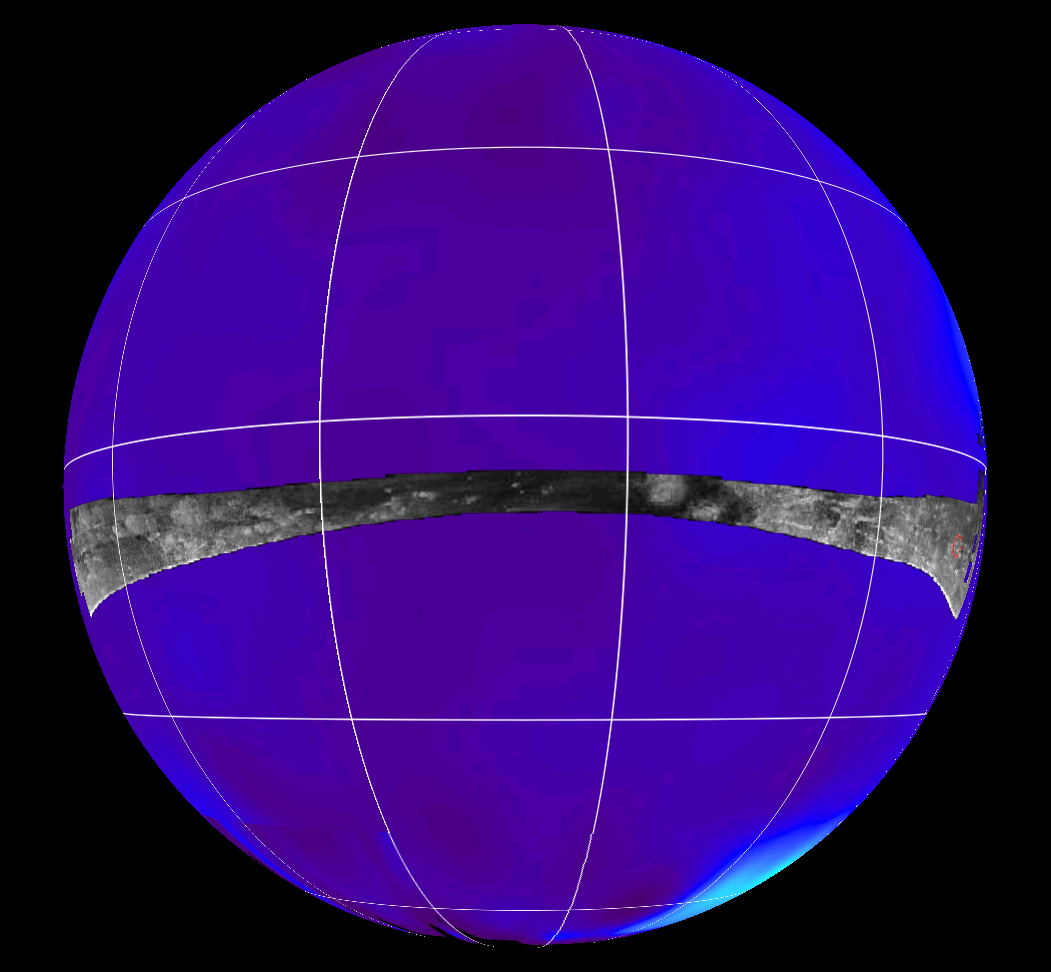

Radar Swath of Oct. 28, 2005, Titan Flyby

This map of Saturn’s moon Titan shows the location mapped with the Cassini radar mapper using its synthetic aperture radar imaging mode during the Oct. 28, 2005, flyby.

The radar swath is superimposed on a false-color image made from observations by NASA’s Hubble Space Telescope.

The location of the Huygens landing site is marked in red on the far right. The overlap between the Huygens data and the radar data will give new clues to the nature of the surface seen by the Huygens probe, which landed on Titan in January 2005.

The Oct. 28 swath is about 6,150 kilometers long (3,821 miles), extending from 7 degrees north to 18 degrees south latitude and 179 degrees west to 320 degrees west longitude. The spatial resolution of the radar images ranges from about 300 meters (980 feet) per pixel to about 1.5 kilometers (0.93 miles) per pixel.

Cassini’s four radar passes revealed a variety of geologic features, including impact craters, wind-blown deposits, channels and cryovolcanic features.

The Cassini-Huygens mission is a cooperative project of NASA, the European Space Agency and the Italian Space Agency. The Jet Propulsion Laboratory, a division of the California Institute of Technology in Pasadena, manages the mission for NASA’s Science Mission Directorate, Washington, D.C. The Cassini orbiter was designed, developed and assembled at JPL. The radar instrument was built by JPL and the Italian Space Agency, working with team members from the United States and several European countries.

Credit: NASA/JPL-Caltech/ASI